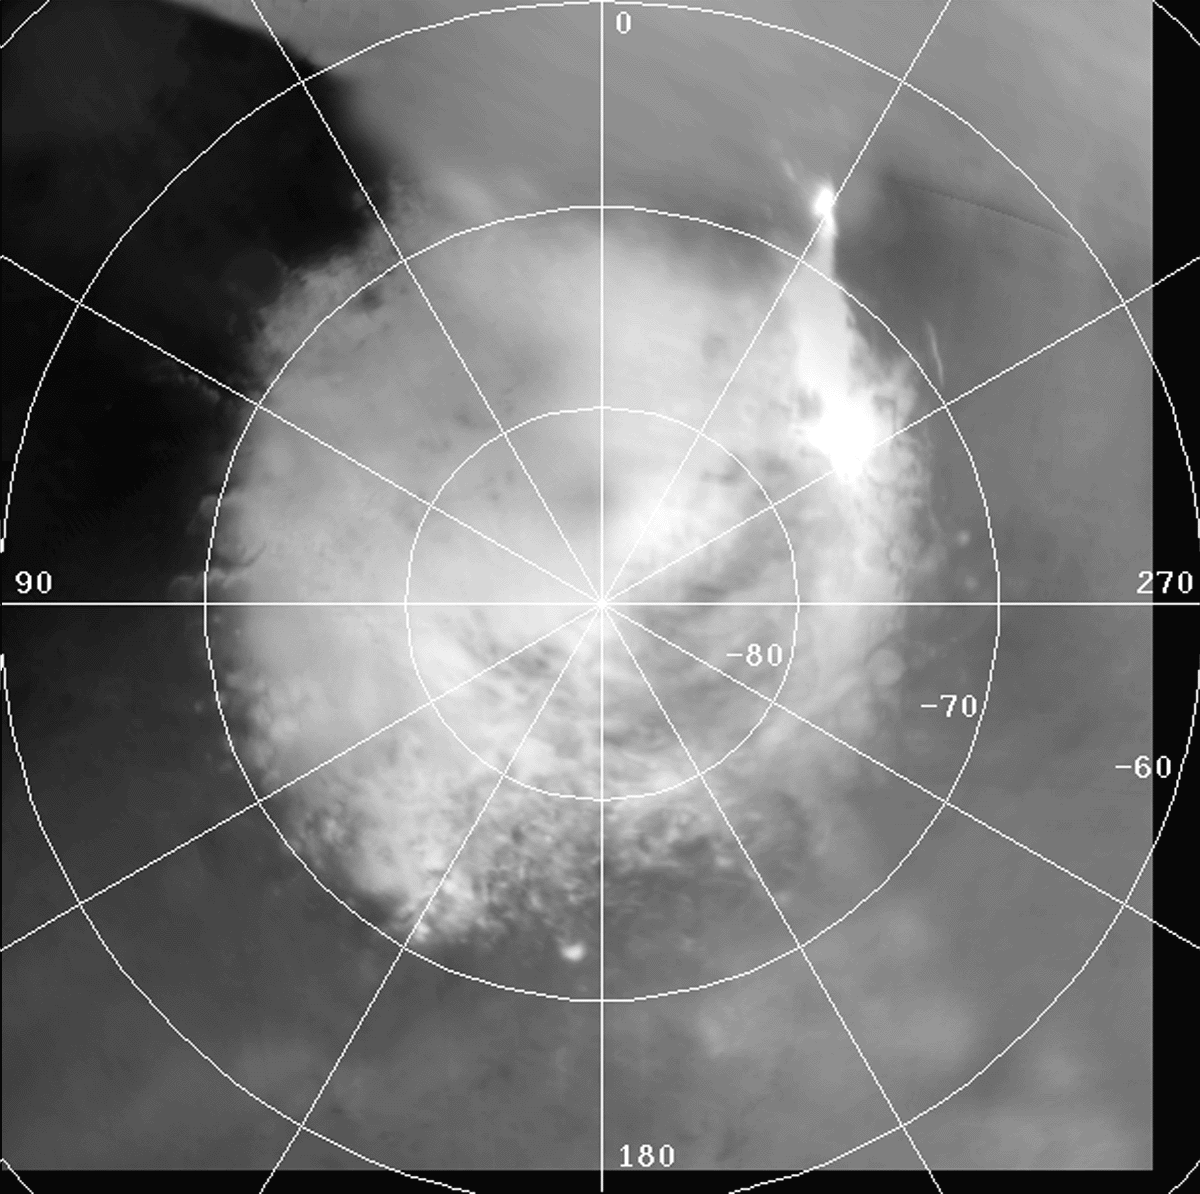

South Polar Region

Polar stereographic mosaic of the seasonal south polar region. Mars Orbiter Camera wide-angle red images from orbits 67 through 73

Figure caption from Science Magazine.

Credit: NASA/JPL/Malin Space Science Systems